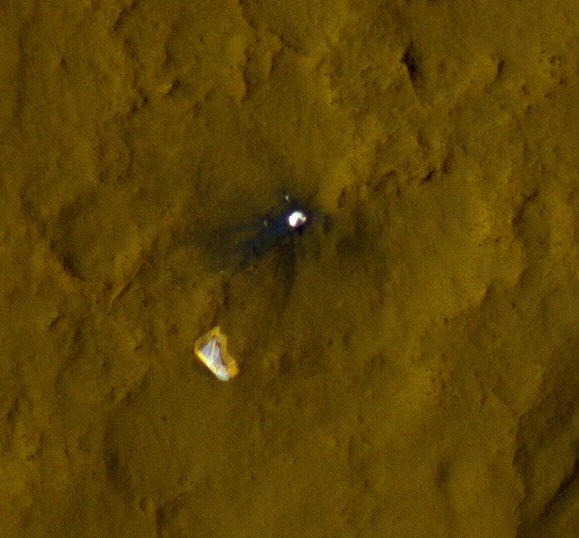

Relics of Rover’s Landing

This color view of the parachute and back shell that helped deliver NASA’s Curiosity rover to the surface of the Red Planet was taken by the High-Resolution Imaging Science Experiment (HiRISE) camera on NASA’s Mars Reconnaissance Orbiter. The area where the back shell impacted the surface is darker because lighter-colored material on the surface was kicked up and displaced.

The full image for these observations can be seen at http://uahirise.org/releases/msl-tracks.php.

HiRISE is one of six instruments on NASA’s Mars Reconnaissance Orbiter. The University of Arizona, Tucson, operates the orbiter’s HiRISE camera, which was built by Ball Aerospace & Technologies Corp., Boulder, Colo. NASA’s Jet Propulsion Laboratory, a division of the California Institute of Technology in Pasadena, manages the Mars Reconnaissance Orbiter Project for NASA’s Science Mission Directorate, Washington. Lockheed Martin Space Systems, Denver, built the spacecraft.

Credit: NASA/JPL-Caltech/Univ. of Arizona